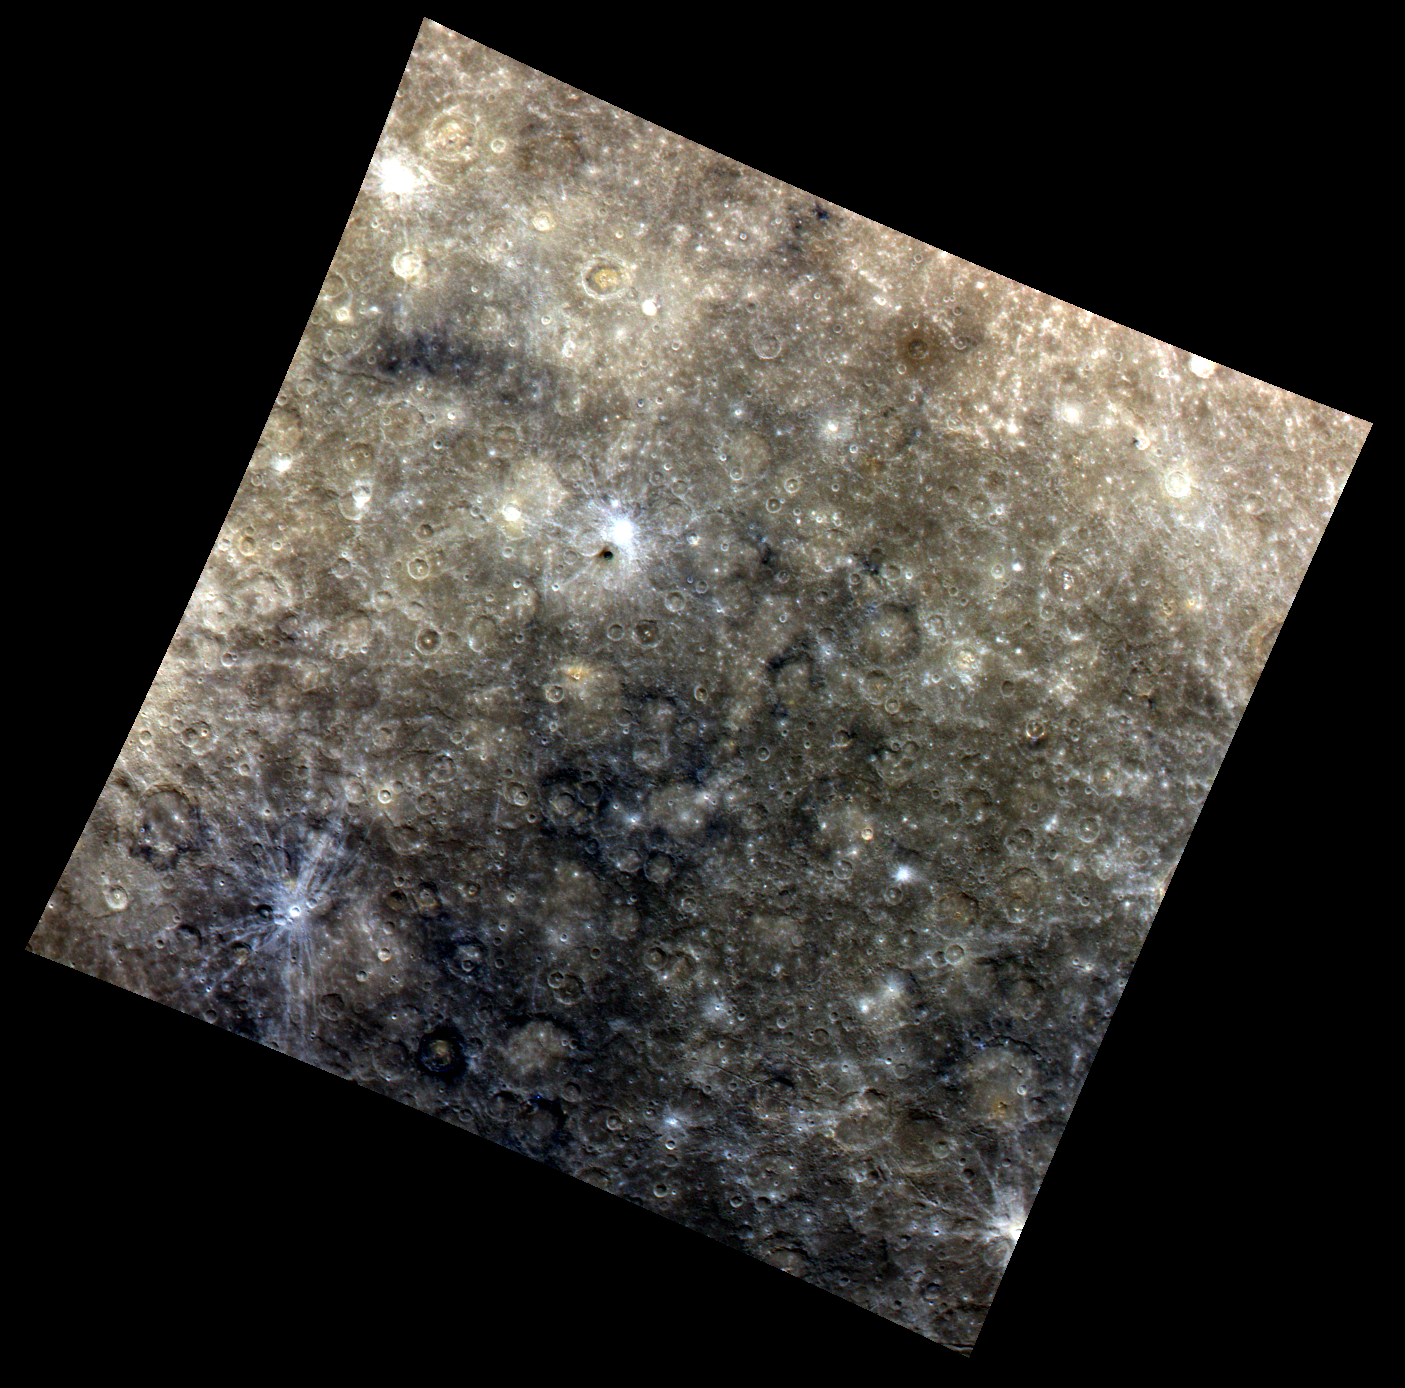

A Colorful Mood

This image highlights some of the color features present on Mercury’s surface, such as Low Reflectance Material (LRM) and crater rays. Visible in the top left quadrant of this image is the named crater Moody, which has a prominent orange color on its floor in this enhanced color image.

This image was acquired as part of MDIS’s color base map. The color base map is composed of WAC images taken through eight different narrow-band color filters and will cover more than 90% of Mercury’s surface with an average resolution of 1 kilometer/pixel (0.6 miles/pixel). The highest-quality color images are obtained for Mercury’s surface when both the spacecraft and the Sun are overhead, so these images typically are taken with viewing conditions of low incidence and emission angles.

Date acquired: July 03, 2011
Image Mission Elapsed Time (MET): 218154838, 218154854, 218154834
Image ID: 456233, 456237, 456232
Instrument: Wide Angle Camera (WAC) of the Mercury Dual Imaging System (MDIS)
WAC filter: 9 (1000 nanometers), 7 (750 nanometers), 6 (430 nanometers) as red-green-blue
Center Latitude: -30.86°
Center Longitude: 149.5° E
Resolution: 1712 meters/pixel
Scale: Moody crater is 83 km (~51.5 mi.) in diameter
Incidence Angle: 32.6°
Emission Angle: 0.5°
Phase Angle: 32.8°

These images are from MESSENGER, a NASA Discovery mission to conduct the first orbital study of the innermost planet, Mercury. For information regarding the use of images, see the MESSENGER image use policy.

Credit: NASA/Johns Hopkins University Applied Physics Laboratory/Carnegie Institution of Washington